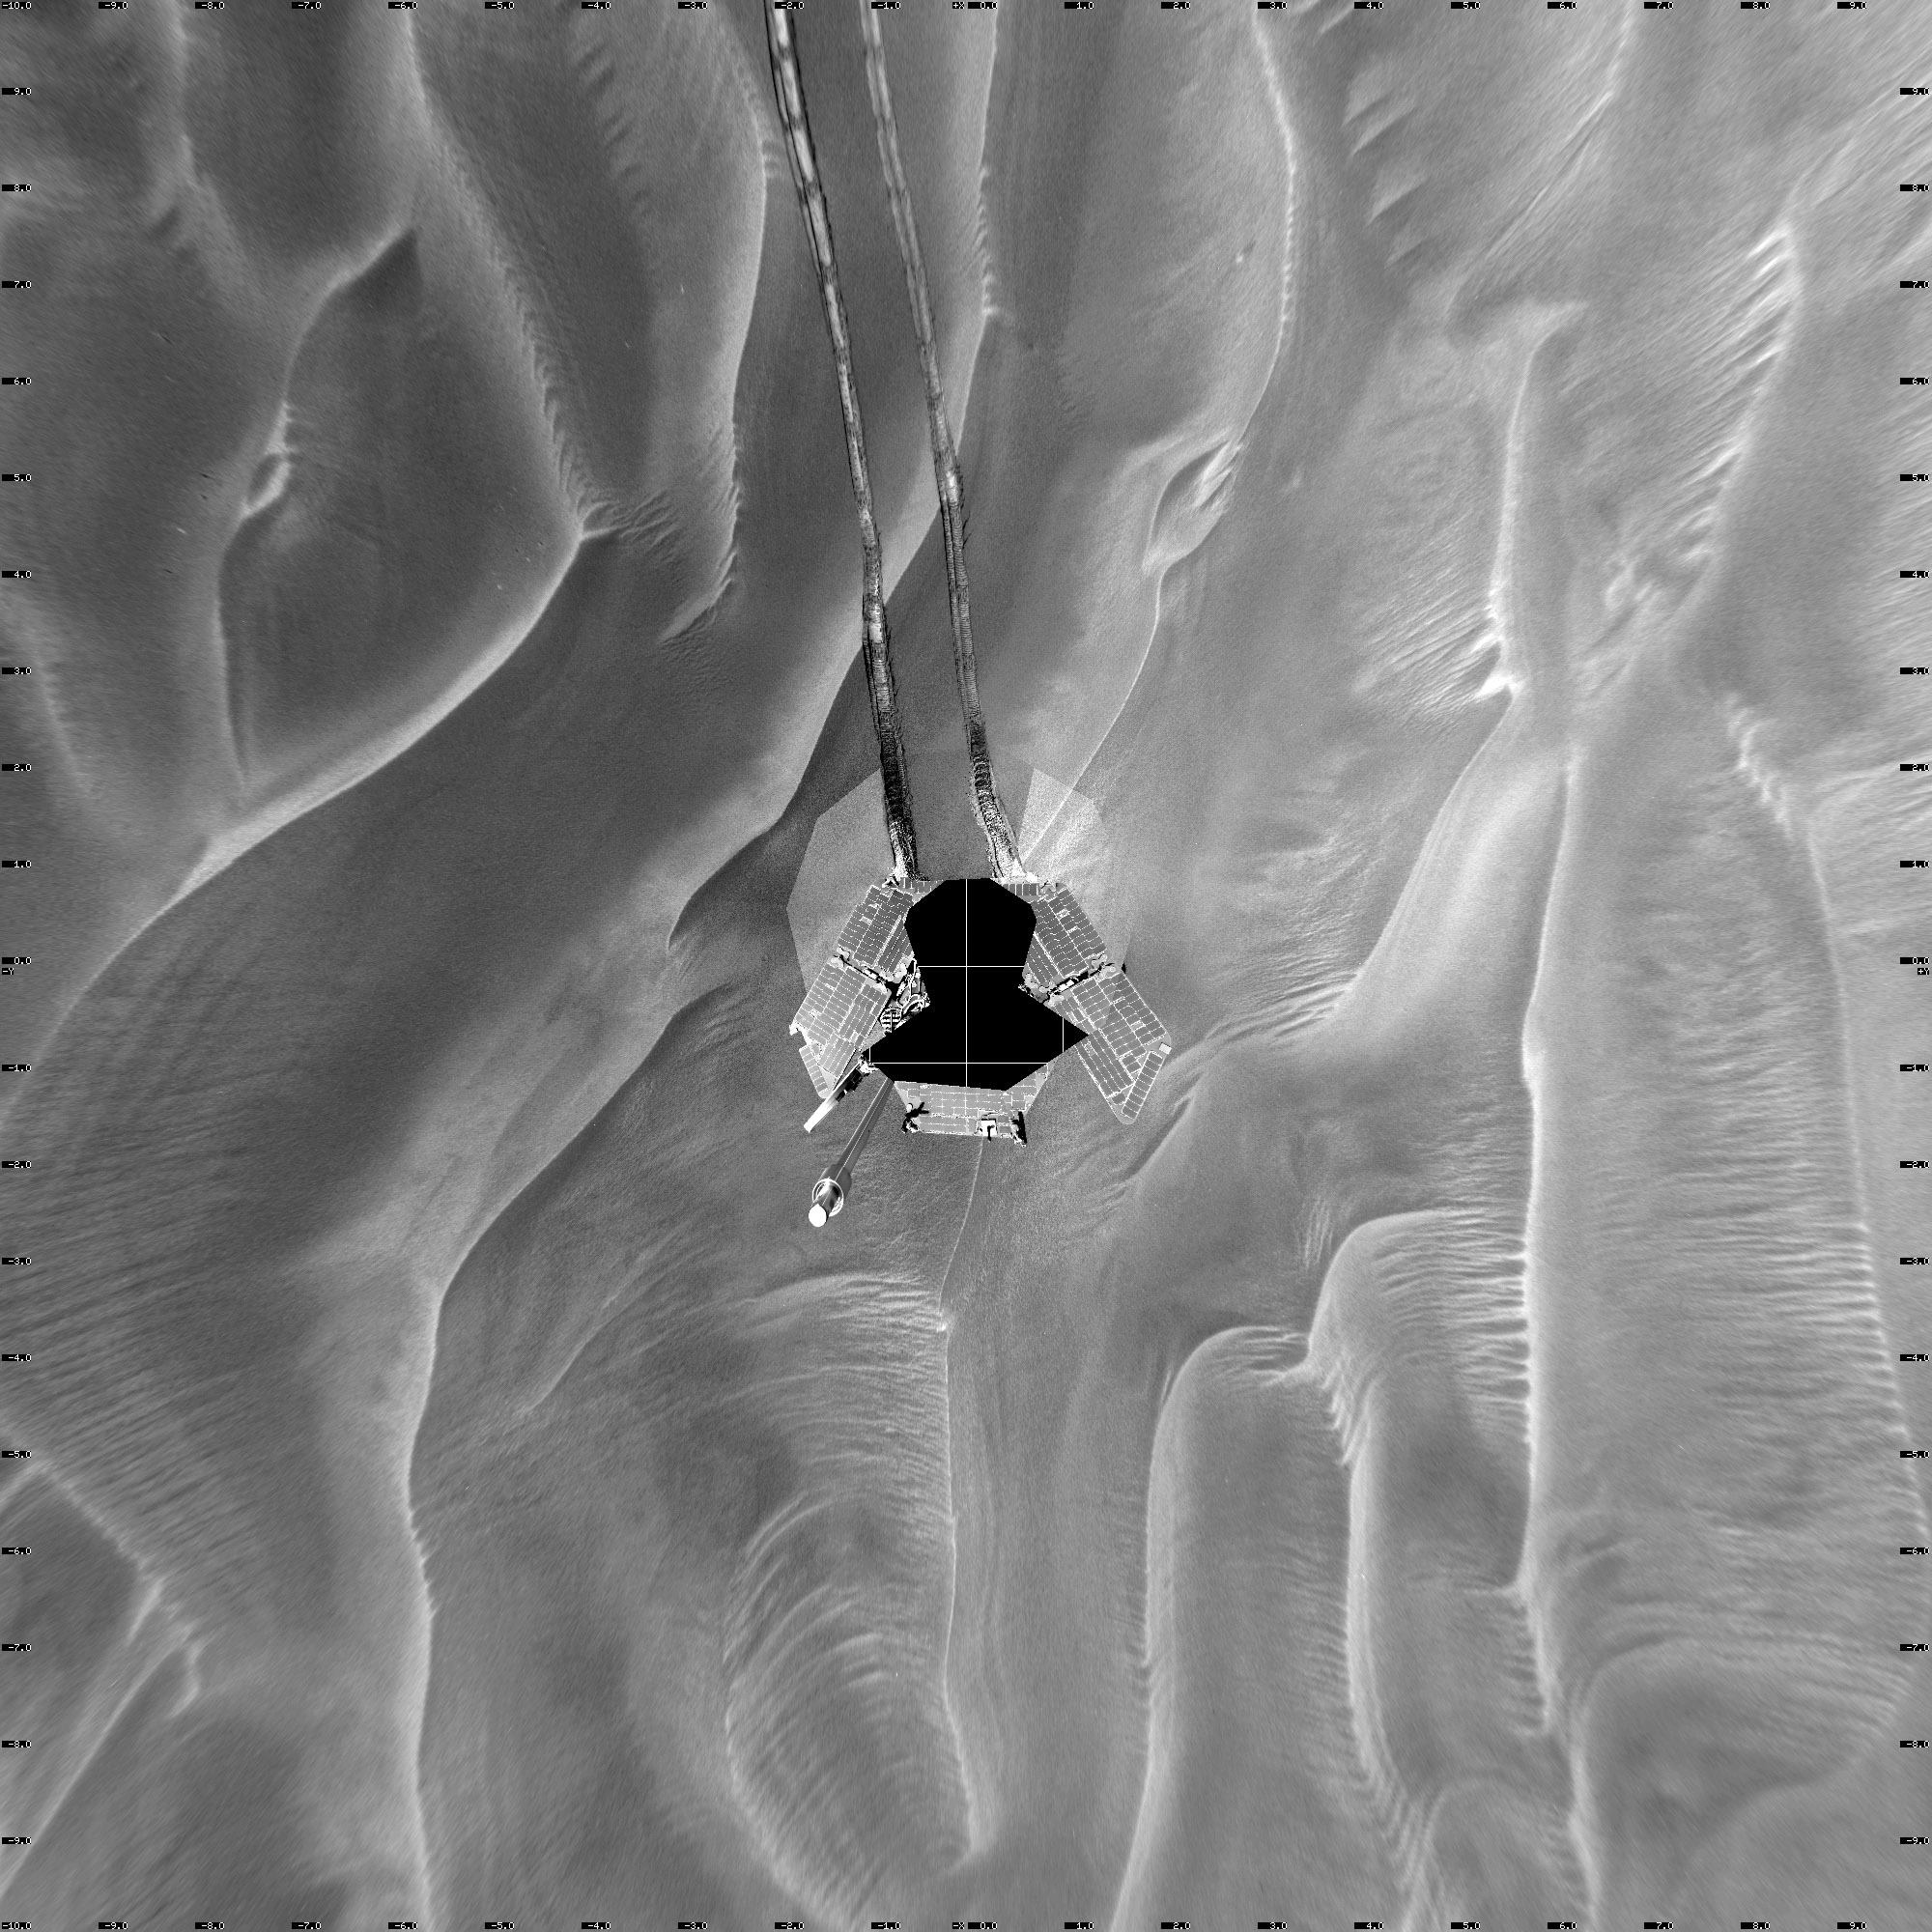

Opportunity’s Sol 446 Position, with Relative Heights

Figure 1: Coding for Information About Relative Elevations

This mosaic of navigation-camera frames from NASA’s Mars Exploration Rover Opportunity, presented in a vertical projection, shows the rover’s position after it dug itself to wheel-hub depth in a small dune during its 446th martian day, or sol (April 26, 2005). In figure 1, the colors are coding for information about relative elevations in the surrounding area. Red areas are the highest in the image, green areas the lowest. The difference between red and green is about 70 centimeters (28 inches).

The elongated dune, or ripple, is about one-third of a meter (one foot) tall and 2.5 meters (8 feet) wide.

Opportunity had completed nearly 40 meters (131 feet) of a planned 90-meter (295-foot) drive that sol when its wheels began slipping. The rover was driving backwards at the time. The rover team frequently alternates between backwards and forwards driving to keep wheel lubrication well distributed. The wheels kept rotating enough times to have covered the rest of the distance if they hadn’t been slipping, but the rover eventually barely inched forward. After a turn at the end of the planned drive, Opportunity sensed that it had not turned properly and stopped moving.

The rover team spent more than a week designing and conducting tests under simulated Mars conditions on Earth before choosing the best way for Opportunity to drive out of the dune.

Credit: NASA/JPL